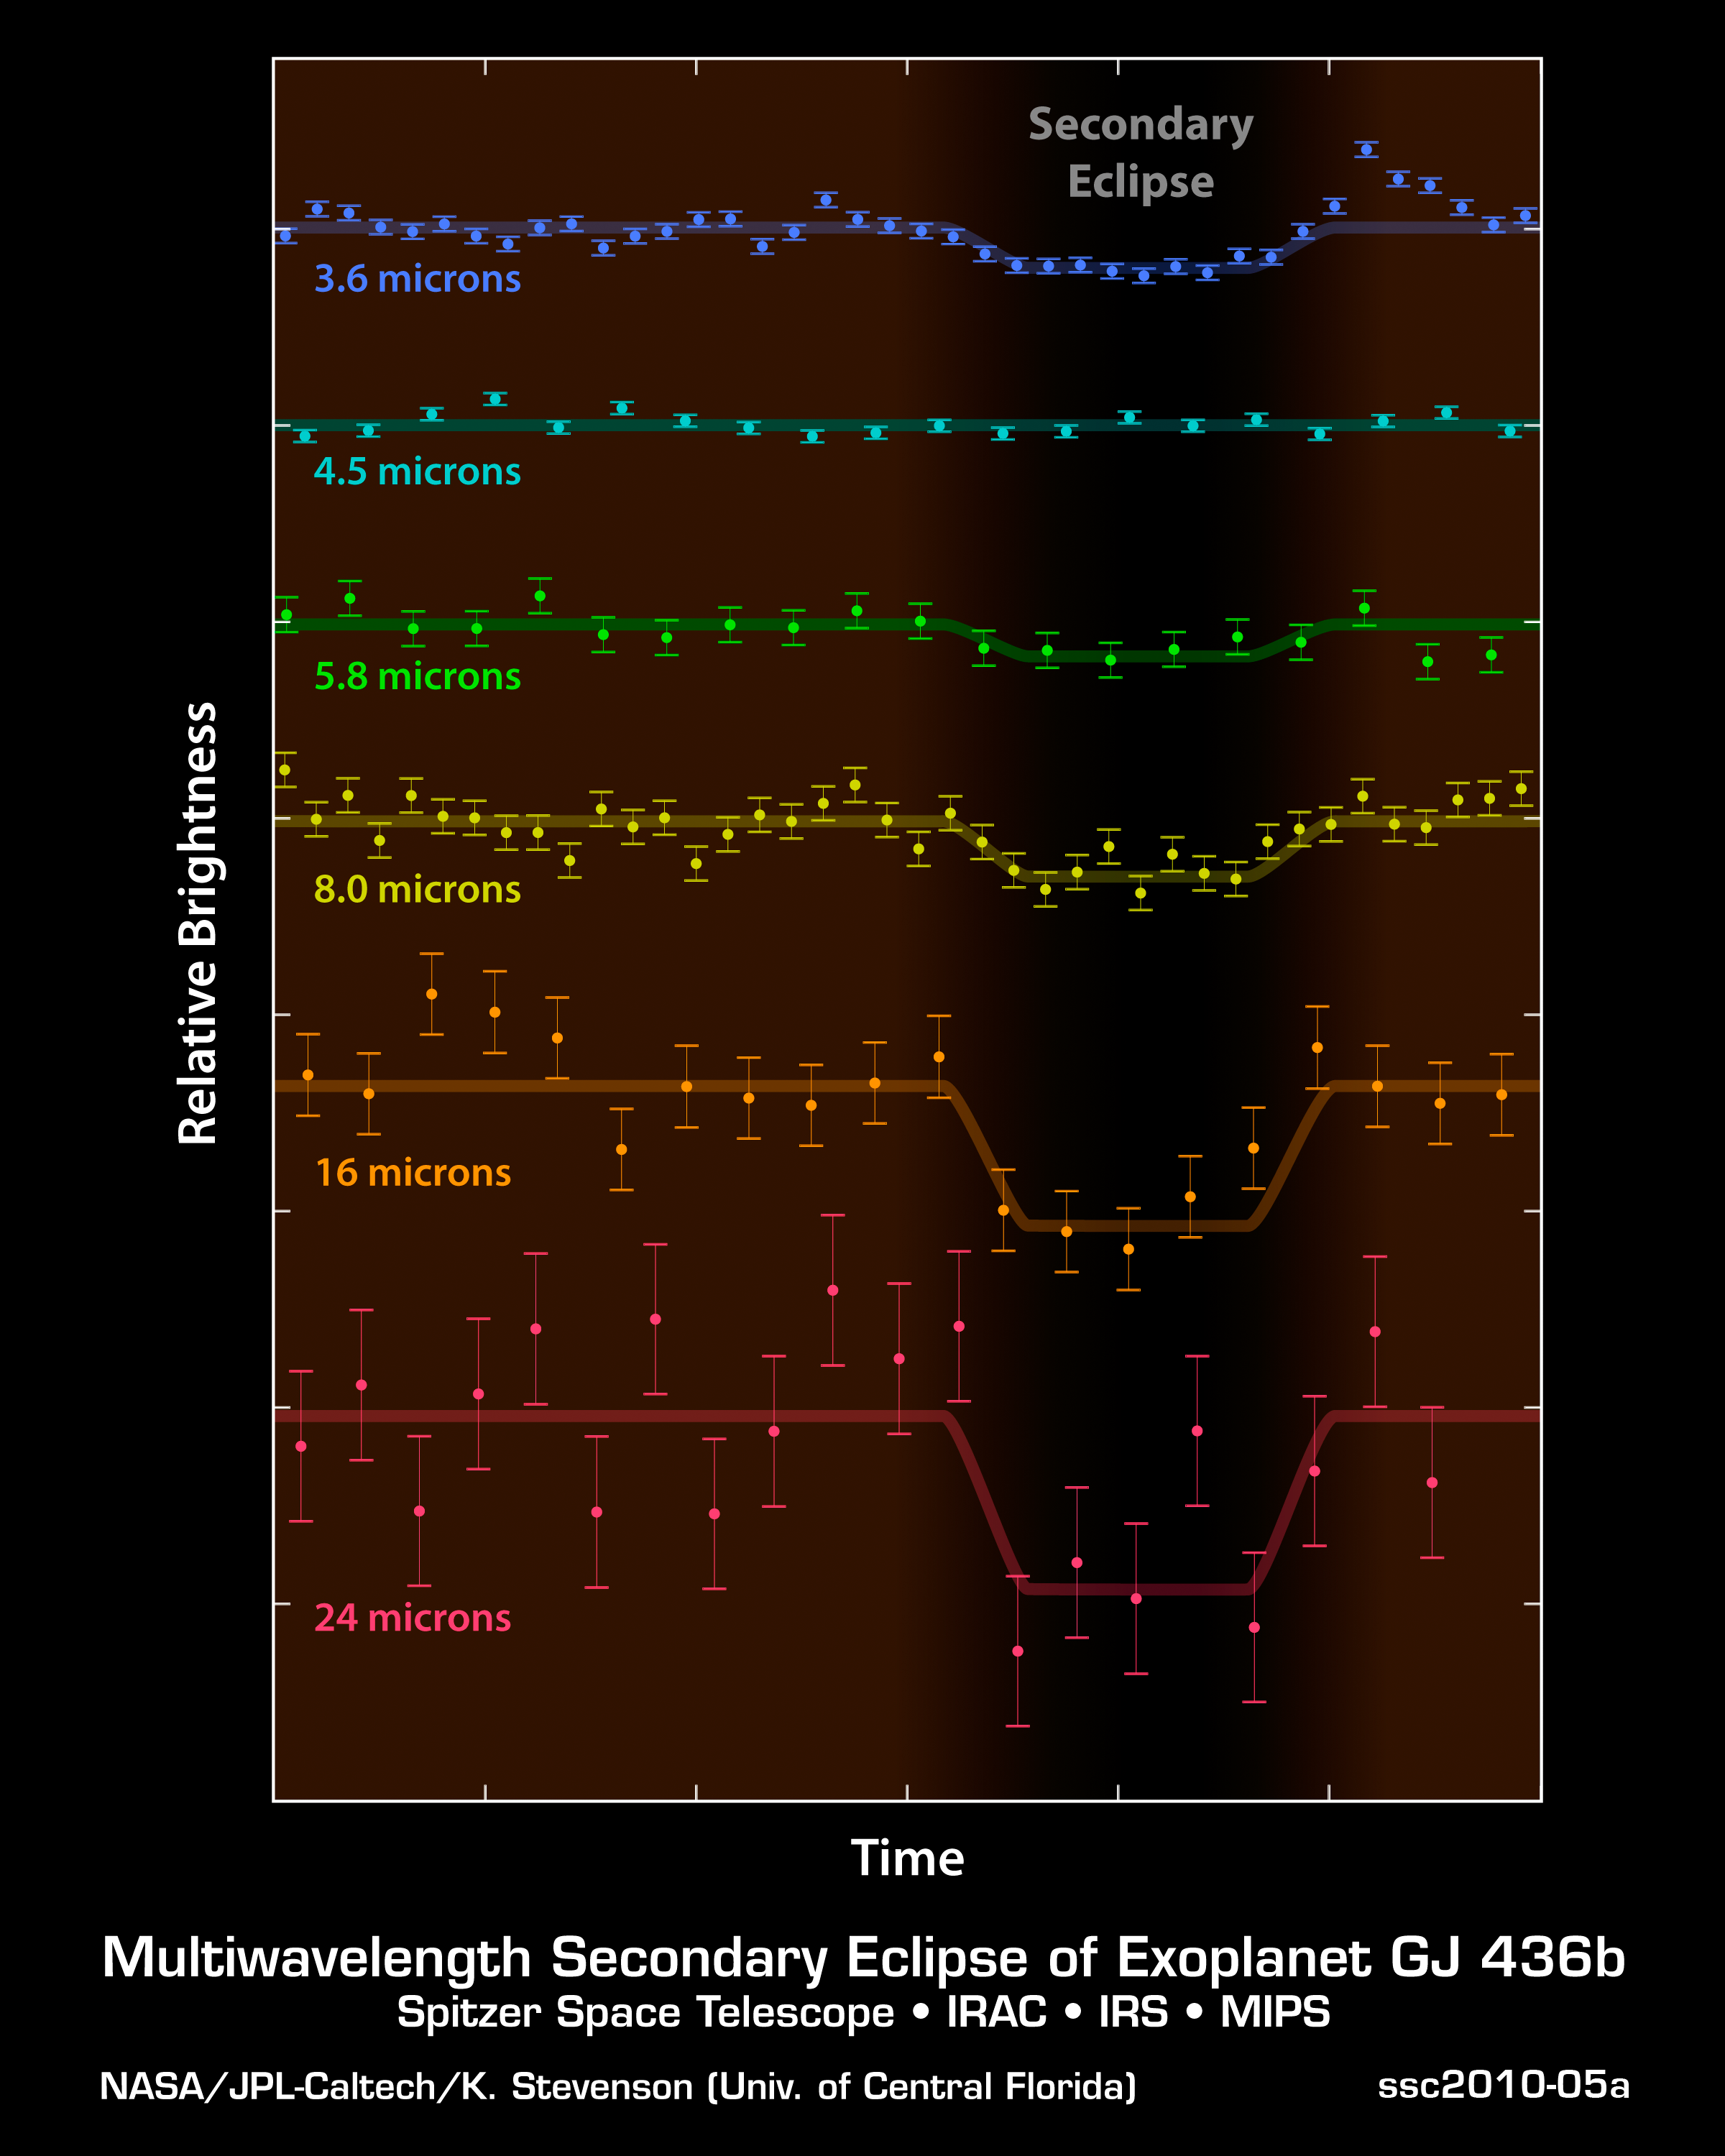

How to Measure Exoplanet Light

These plots from NASA's Spitzer Space Telescope show light from a distant planet, GJ 436b, and its star, as measured at six different infrared wavelengths. Astronomers use telescopes like Spitzer to measure the direct light of distant worlds, called exoplanets, and learn more about chemicals in their atmospheres.

The technique involves measuring light from an exoplanet and its star before, during and after the planet circles behind the star. (The technique only works for those planets that happen to cross behind and in front of their stars as seen from our point of view on Earth.) When the planet disappears behind the star, the total light observed drops, as seen by the dips in these light curves. This same measurement is repeated at different wavelengths of light. In this graph, the different wavelengths are on the vertical axis, and time on the horizontal axis. Those dips in the total light tell astronomers exactly how much light is coming from the planet itself.

As the data demonstrate, the amount of light coming off a planet changes with different wavelengths. The differences are due to the temperature of a planet as well as its chemical makeup. In this case, astronomers were able to show that GJ 436b lacks the common planetary ingredient of methane.

Credit: NASA/JPL-Caltech/K. Stevenson (Univ. of Central Florida)